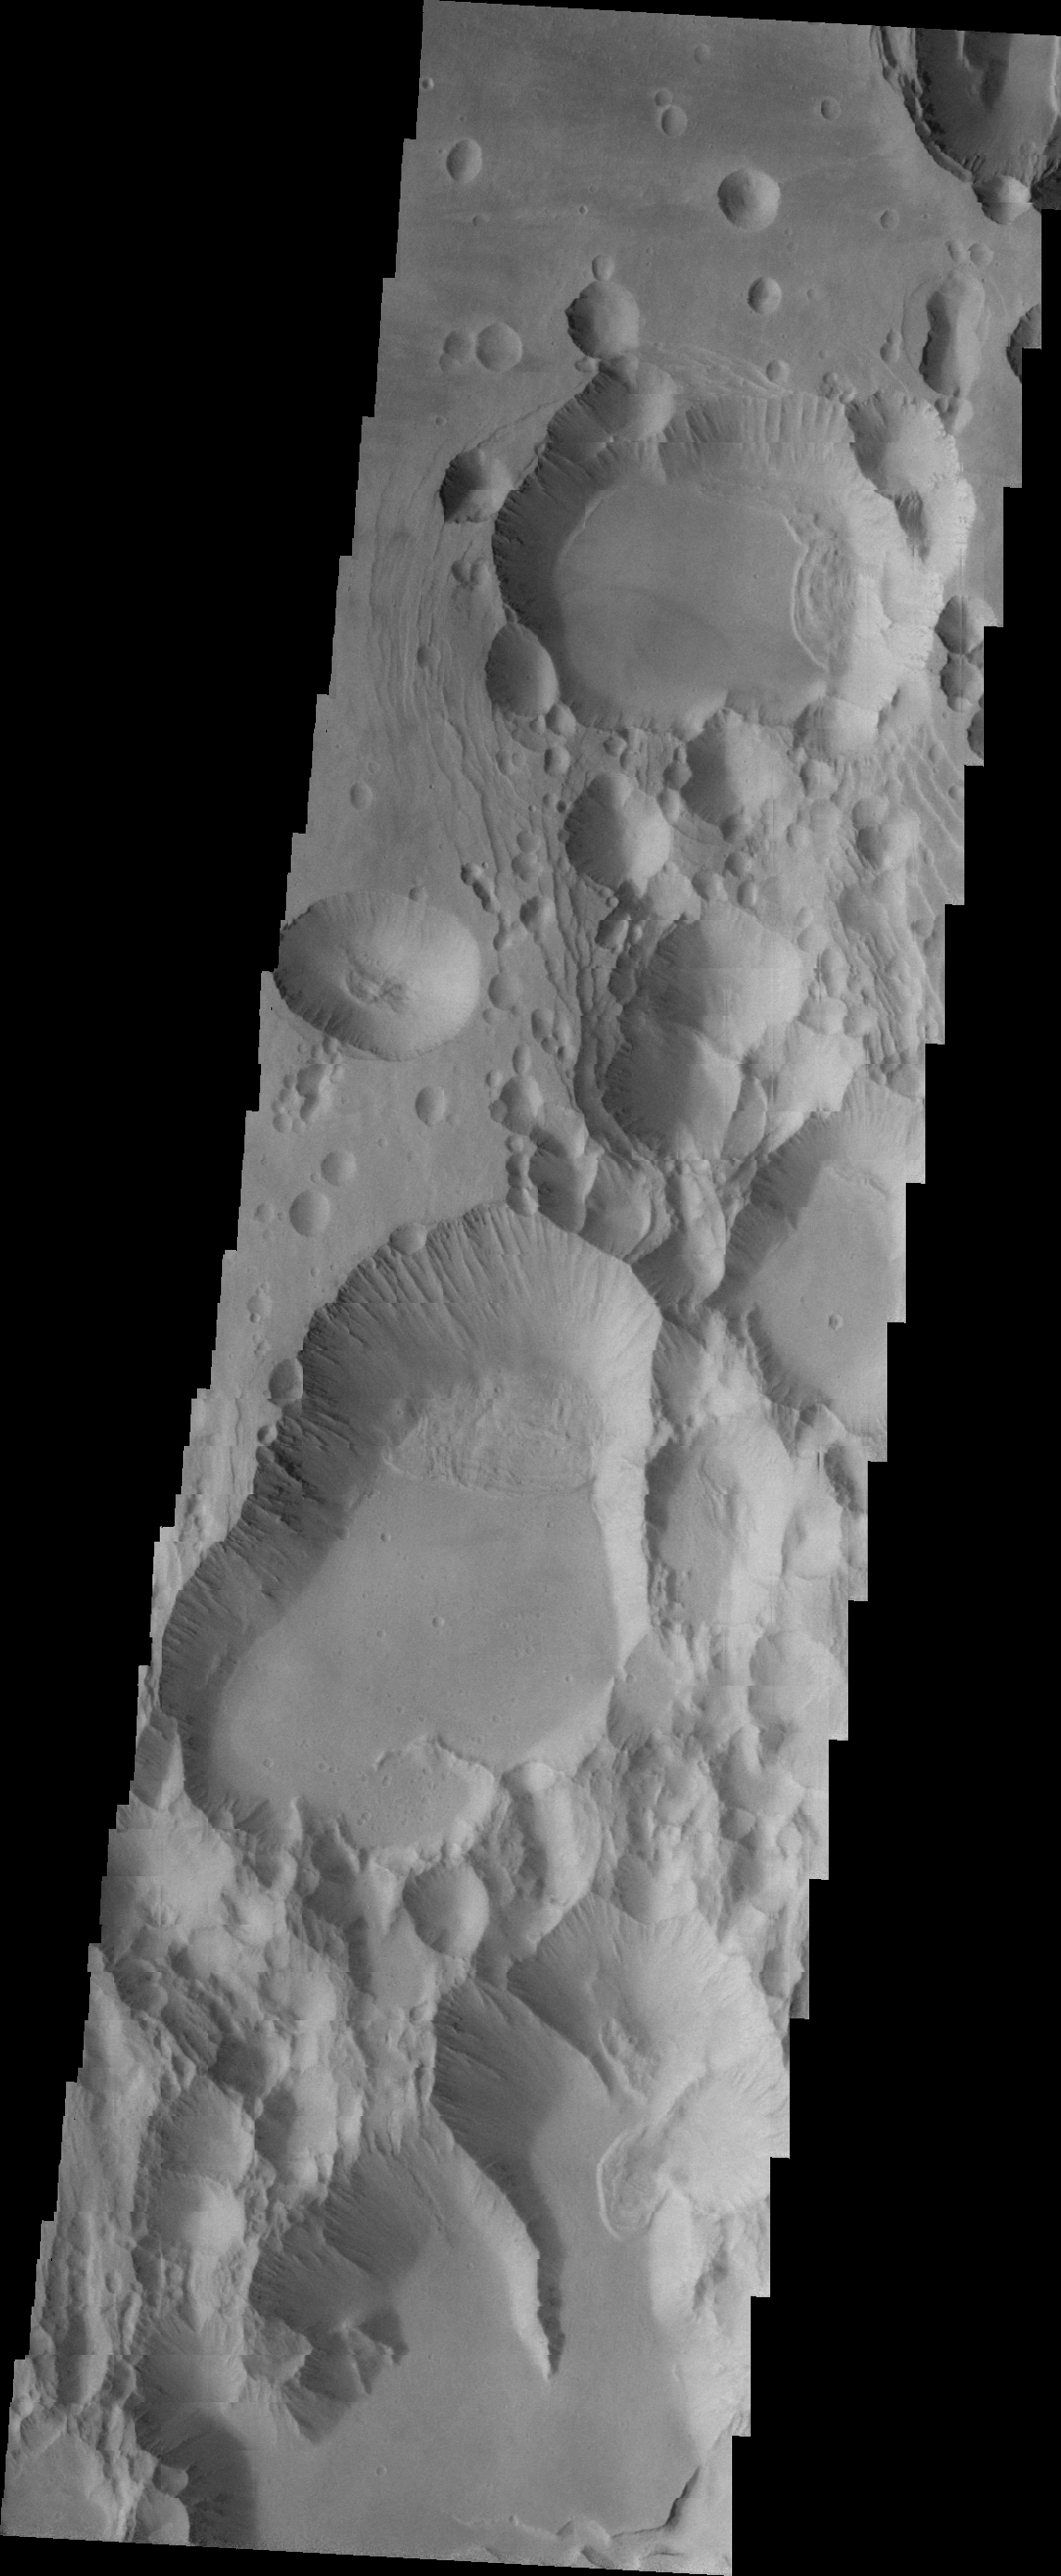

Investigating Mars: Arsia Mons

The three large aligned Tharsis volcanoes are Arsia Mons, Pavonis Mons and Ascreaus Mons (from south to north). There are collapse features on all three volcanoes, on the southwestern and northeastern flanks. This alignment may indicate a large fracture/vent system was responsible for the eruptions that formed all three volcanoes. This VIS image shows part of the southern flank of Arsia Mons, along the center of the aligned fracture system. The scalloped depressions are most likely created by collapse of the roof of lava tubes. Lava tubes originate during eruption event, when the margins of a flow harden around a still flowing lava stream. When an eruption ends these can become hollow tubes within the flow. With time, the roof of the tube may collapse into the empty space below. The tubes are linear, so the collapse of the roof creates a linear depression. In this region, the complexity of the collapse and faulting has created a unique surface. This region has collapse depressions with floors at a variety of elevations, landslide deposits where material has continued to fall into the depression and depression sizes from small to large.

Arsia Mons is the southernmost of the Tharsis volcanoes. It is 270 miles (450km) in diameter, almost 12 miles (20km) high, and the summit caldera is 72 miles (120km) wide. For comparison, the largest volcano on Earth is Mauna Loa. From its base on the sea floor, Mauna Loa measures only 6.3 miles high and 75 miles in diameter. A large volcanic crater known as a caldera is located at the summit of all of the Tharsis volcanoes. These calderas are produced by massive volcanic explosions and collapse. The Arsia Mons summit caldera is larger than many volcanoes on Earth.

The Odyssey spacecraft has spent over 15 years in orbit around Mars, circling the planet more than 69000 times. It holds the record for longest working spacecraft at Mars. THEMIS, the IR/VIS camera system, has collected data for the entire mission and provides images covering all seasons and lighting conditions. Over the years many features of interest have received repeated imaging, building up a suite of images covering the entire feature. From the deepest chasma to the tallest volcano, individual dunes inside craters and dune fields that encircle the north pole, channels carved by water and lava, and a variety of other feature, THEMIS has imaged them all. For the next several months the image of the day will focus on the Tharsis volcanoes, the various chasmata of Valles Marineris, and the major dunes fields. We hope you enjoy these images!

Credit: NASA/JPL-Caltech/ASU